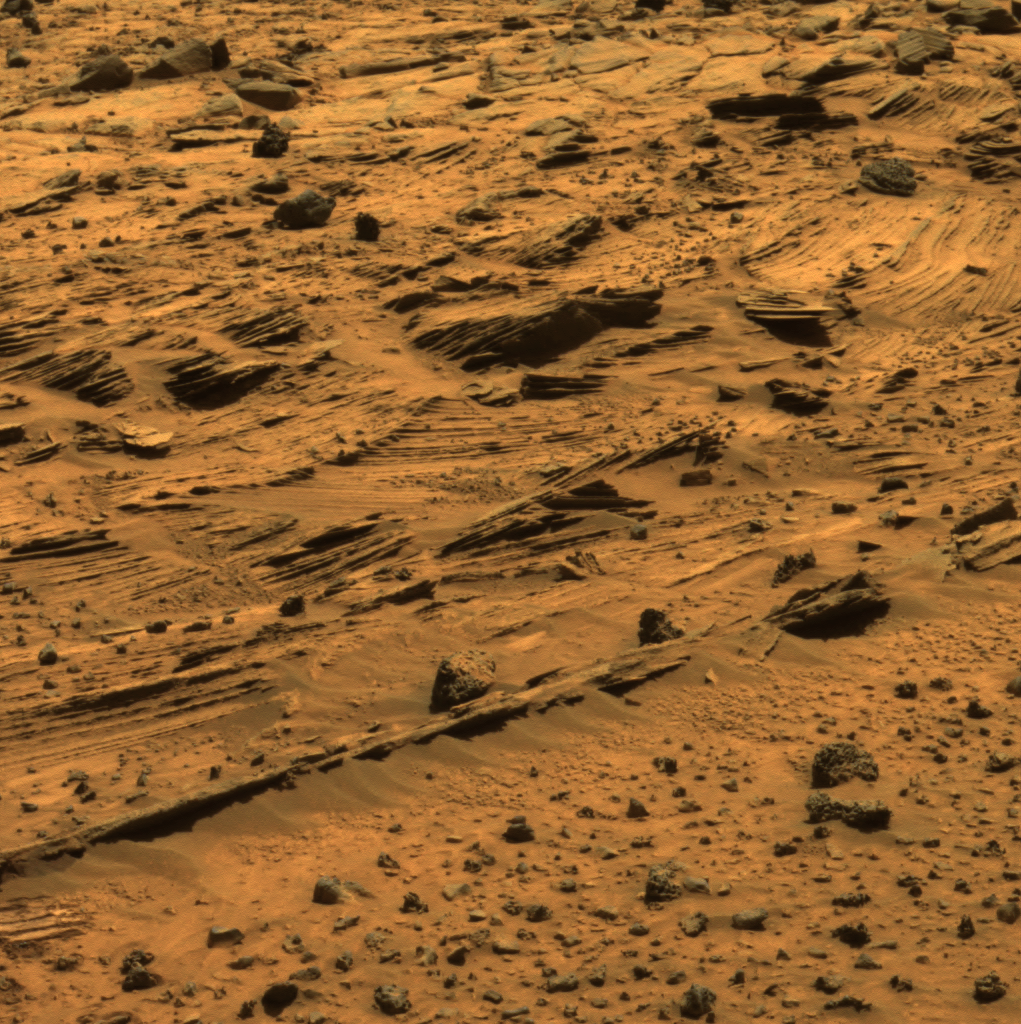

Spirit Says Goodbye to ‘Home Plate’

For the past several weeks, Spirit has been examining spectacular layered rocks exposed at “Home Plate.” The rover has been driving around the northern and eastern edges of Home Plate, on the way to “McCool Hill.” Before departing, Spirit took this image showing some of the most complex layering patterns seen so far at this location.

The layered nature of these rocks presents new questions for the rover team. In addition to their chemical properties, which scientists can study using Spirit’s spectrometers, these rocks record a detailed history of the physical properties that formed them. In the center of this image, one group of layers slopes downward to the right. The layers above and below this group are more nearly horizontal. Where layers of different orientations intersect, other layers are truncated. This indicates that there were complex patterns of alternating erosion and deposition occurring when these layers were being deposited. Similar patterns can be found in some sedimentary rocks on Earth. Physical relationships among the various layers exposed at Home Plate are crucial evidence in understanding how these Martian rocks formed. Scientists suspect that the rocks at Home Plate were formed in the aftermath of a volcanic explosion or impact event, and they are investigating the possibility that wind may also have played a role in redistributing materials after such an event.

Images like this one from panoramic camera (Pancam), which shows larger-scale layering, as well as those from the microscopic imager, which reveal the individual sand-sized grains that make up these rocks, are essential to understanding the geologic history of Home Plate.

This view is an approximately true-color rendering that combines separate images taken through the Pancam’s 753-nanometer, 535-namometer, and 432-nanometer filters during Spirit’s 774th Martian day (March 8, 2006).

Credit: NASA/JPL-Caltech/Cornell